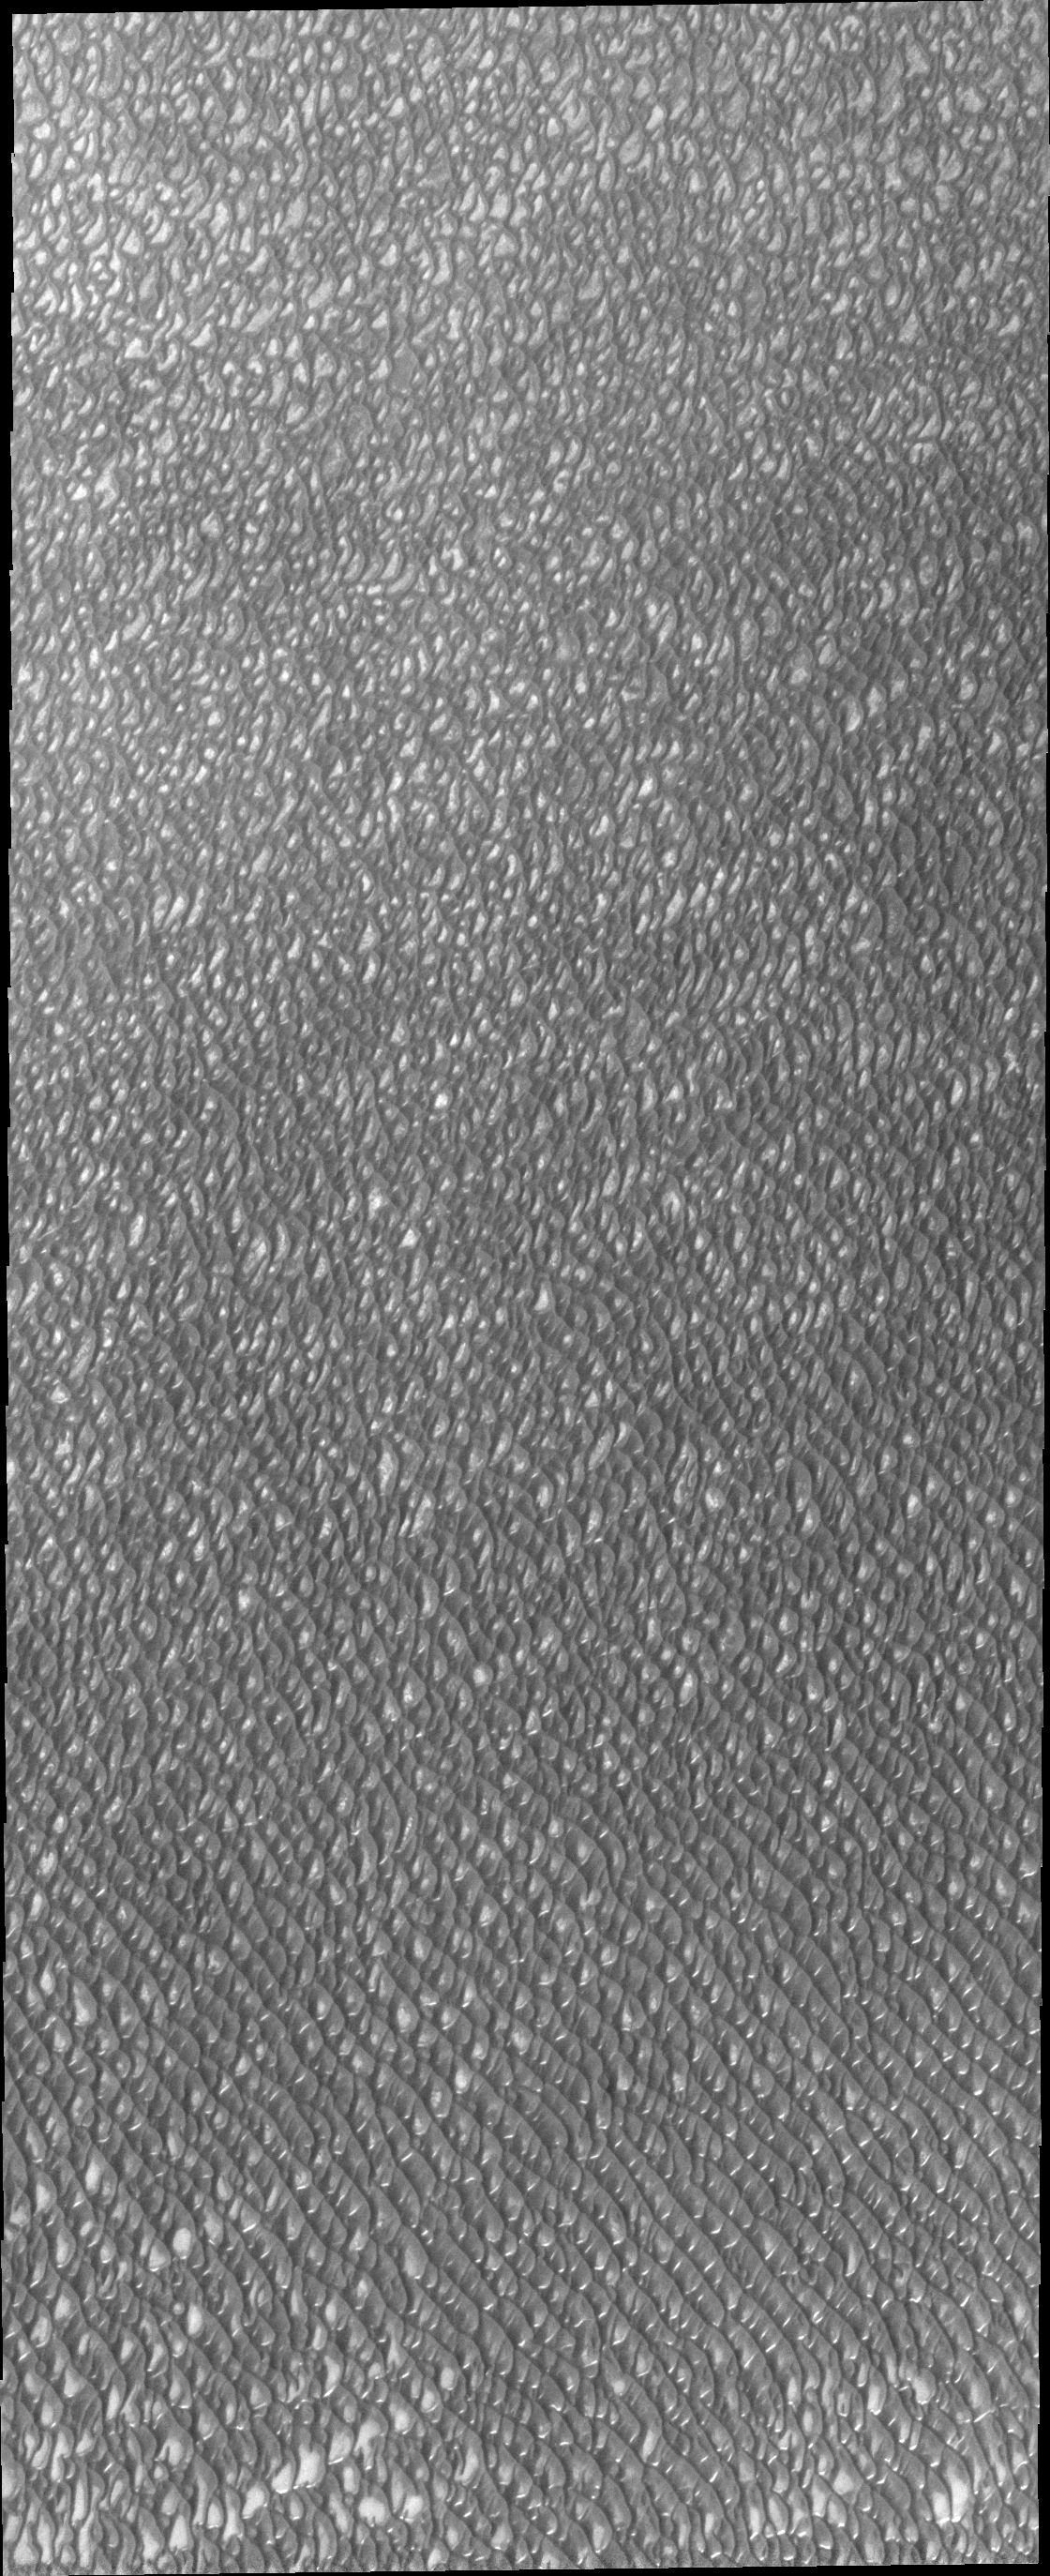

Polar Erg

A vast region of sand dunes is located on the margin of the north polar cap of Mars. This ‘sea’ of sand is call the polar erg.

Image information: VIS instrument. Latitude 80.5N, Longitude 183.5E. 20 meter/pixel resolution.

Please see the THEMIS Data Citation Note for details on crediting THEMIS images.

Note: this THEMIS visual image has not been radiometrically nor geometrically calibrated for this preliminary release. An empirical correction has been performed to remove instrumental effects. A linear shift has been applied in the cross-track and down-track direction to approximate spacecraft and planetary motion. Fully calibrated and geometrically projected images will be released through the Planetary Data System in accordance with Project policies at a later time.

NASA’s Jet Propulsion Laboratory manages the 2001 Mars Odyssey mission for NASA’s Office of Space Science, Washington, D.C. The Thermal Emission Imaging System (THEMIS) was developed by Arizona State University, Tempe, in collaboration with Raytheon Santa Barbara Remote Sensing. The THEMIS investigation is led by Dr. Philip Christensen at Arizona State University. Lockheed Martin Astronautics, Denver, is the prime contractor for the Odyssey project, and developed and built the orbiter. Mission operations are conducted jointly from Lockheed Martin and from JPL, a division of the California Institute of Technology in Pasadena.

Credit: NASA/JPL/ASU